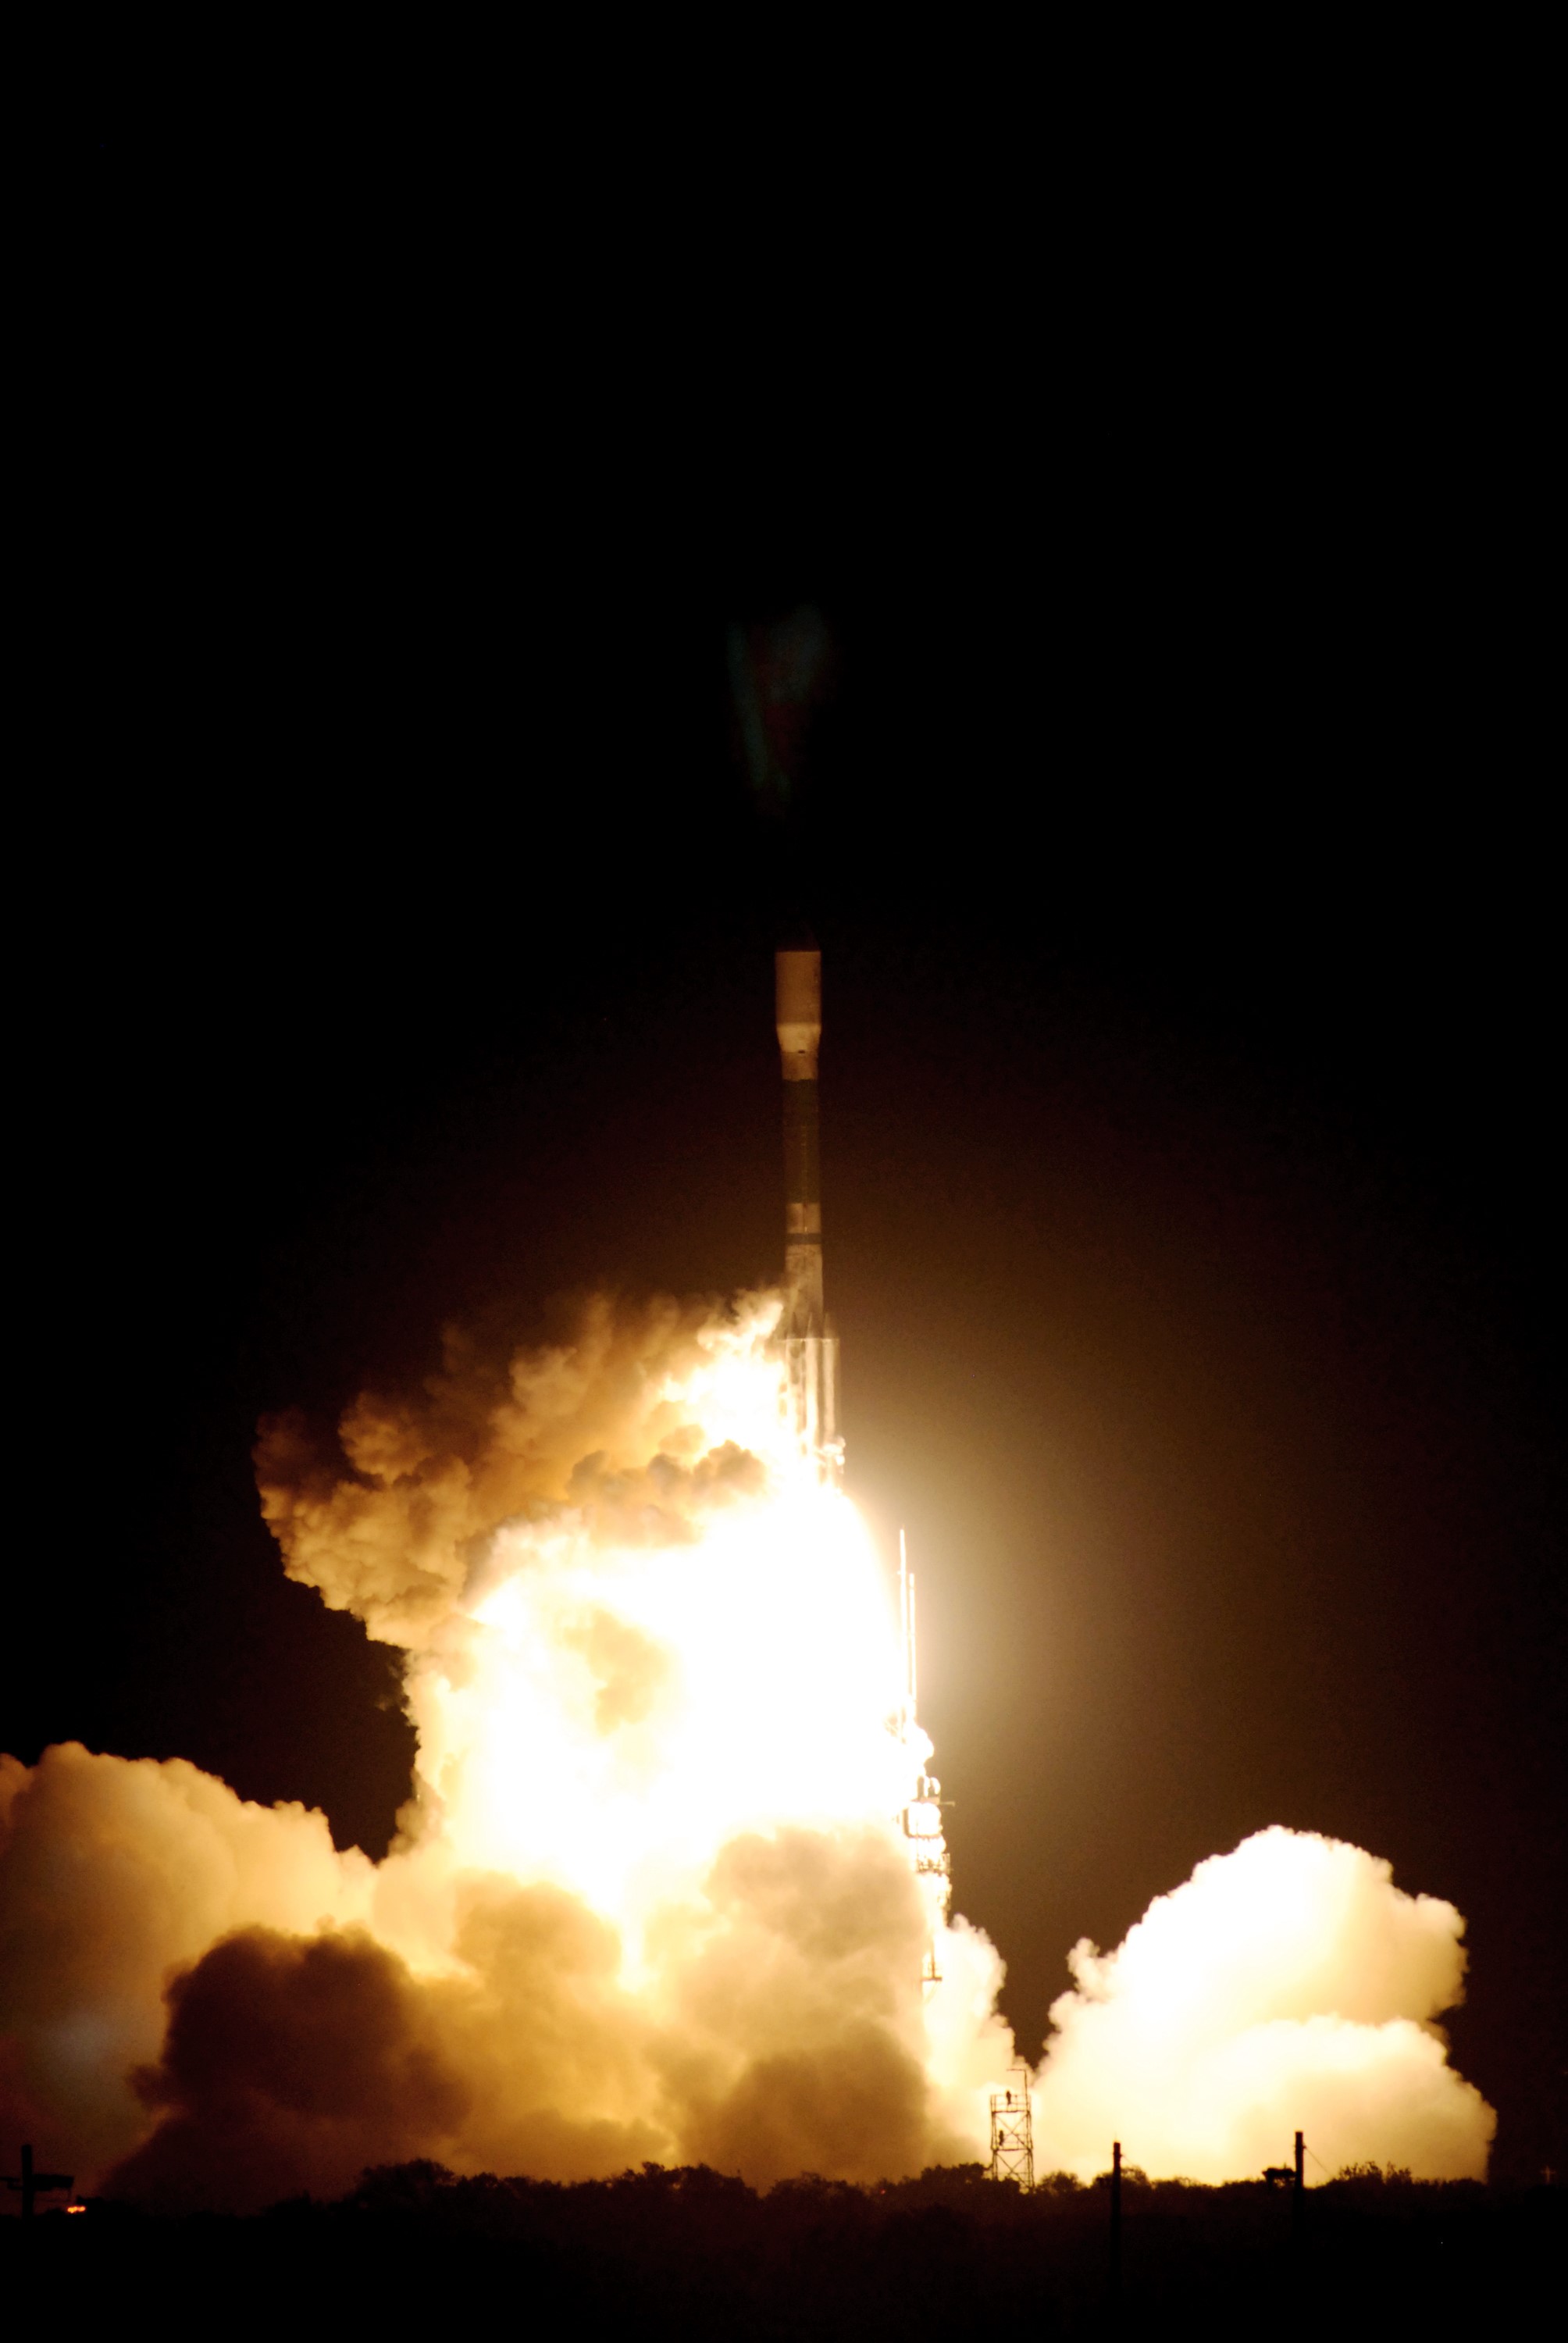

CAPE CANAVERAL, Fla. – United Launch Alliance's Delta II rocket roars into the night sky carrying NASA's Kepler spacecraft. Liftoff from Launch Pad 17-B at Cape Canaveral Air Force Station in Florida was on time at 10:49 p.m. EST. Kepler is a spaceborne telescope designed to search the nearby region of our galaxy for Earth-size planets orbiting in the habitable zone of stars like our sun. The habitable zone is the region around a star where temperatures permit water to be liquid on a planet's surface. The challenge for Kepler is to look at a large number of stars in order to statistically estimate the total number of Earth-size planets orbiting sun-like stars in the habitable zone. Kepler will survey more than 100,000 stars in our galaxy.

Credit: NASA/Jack Pfaller